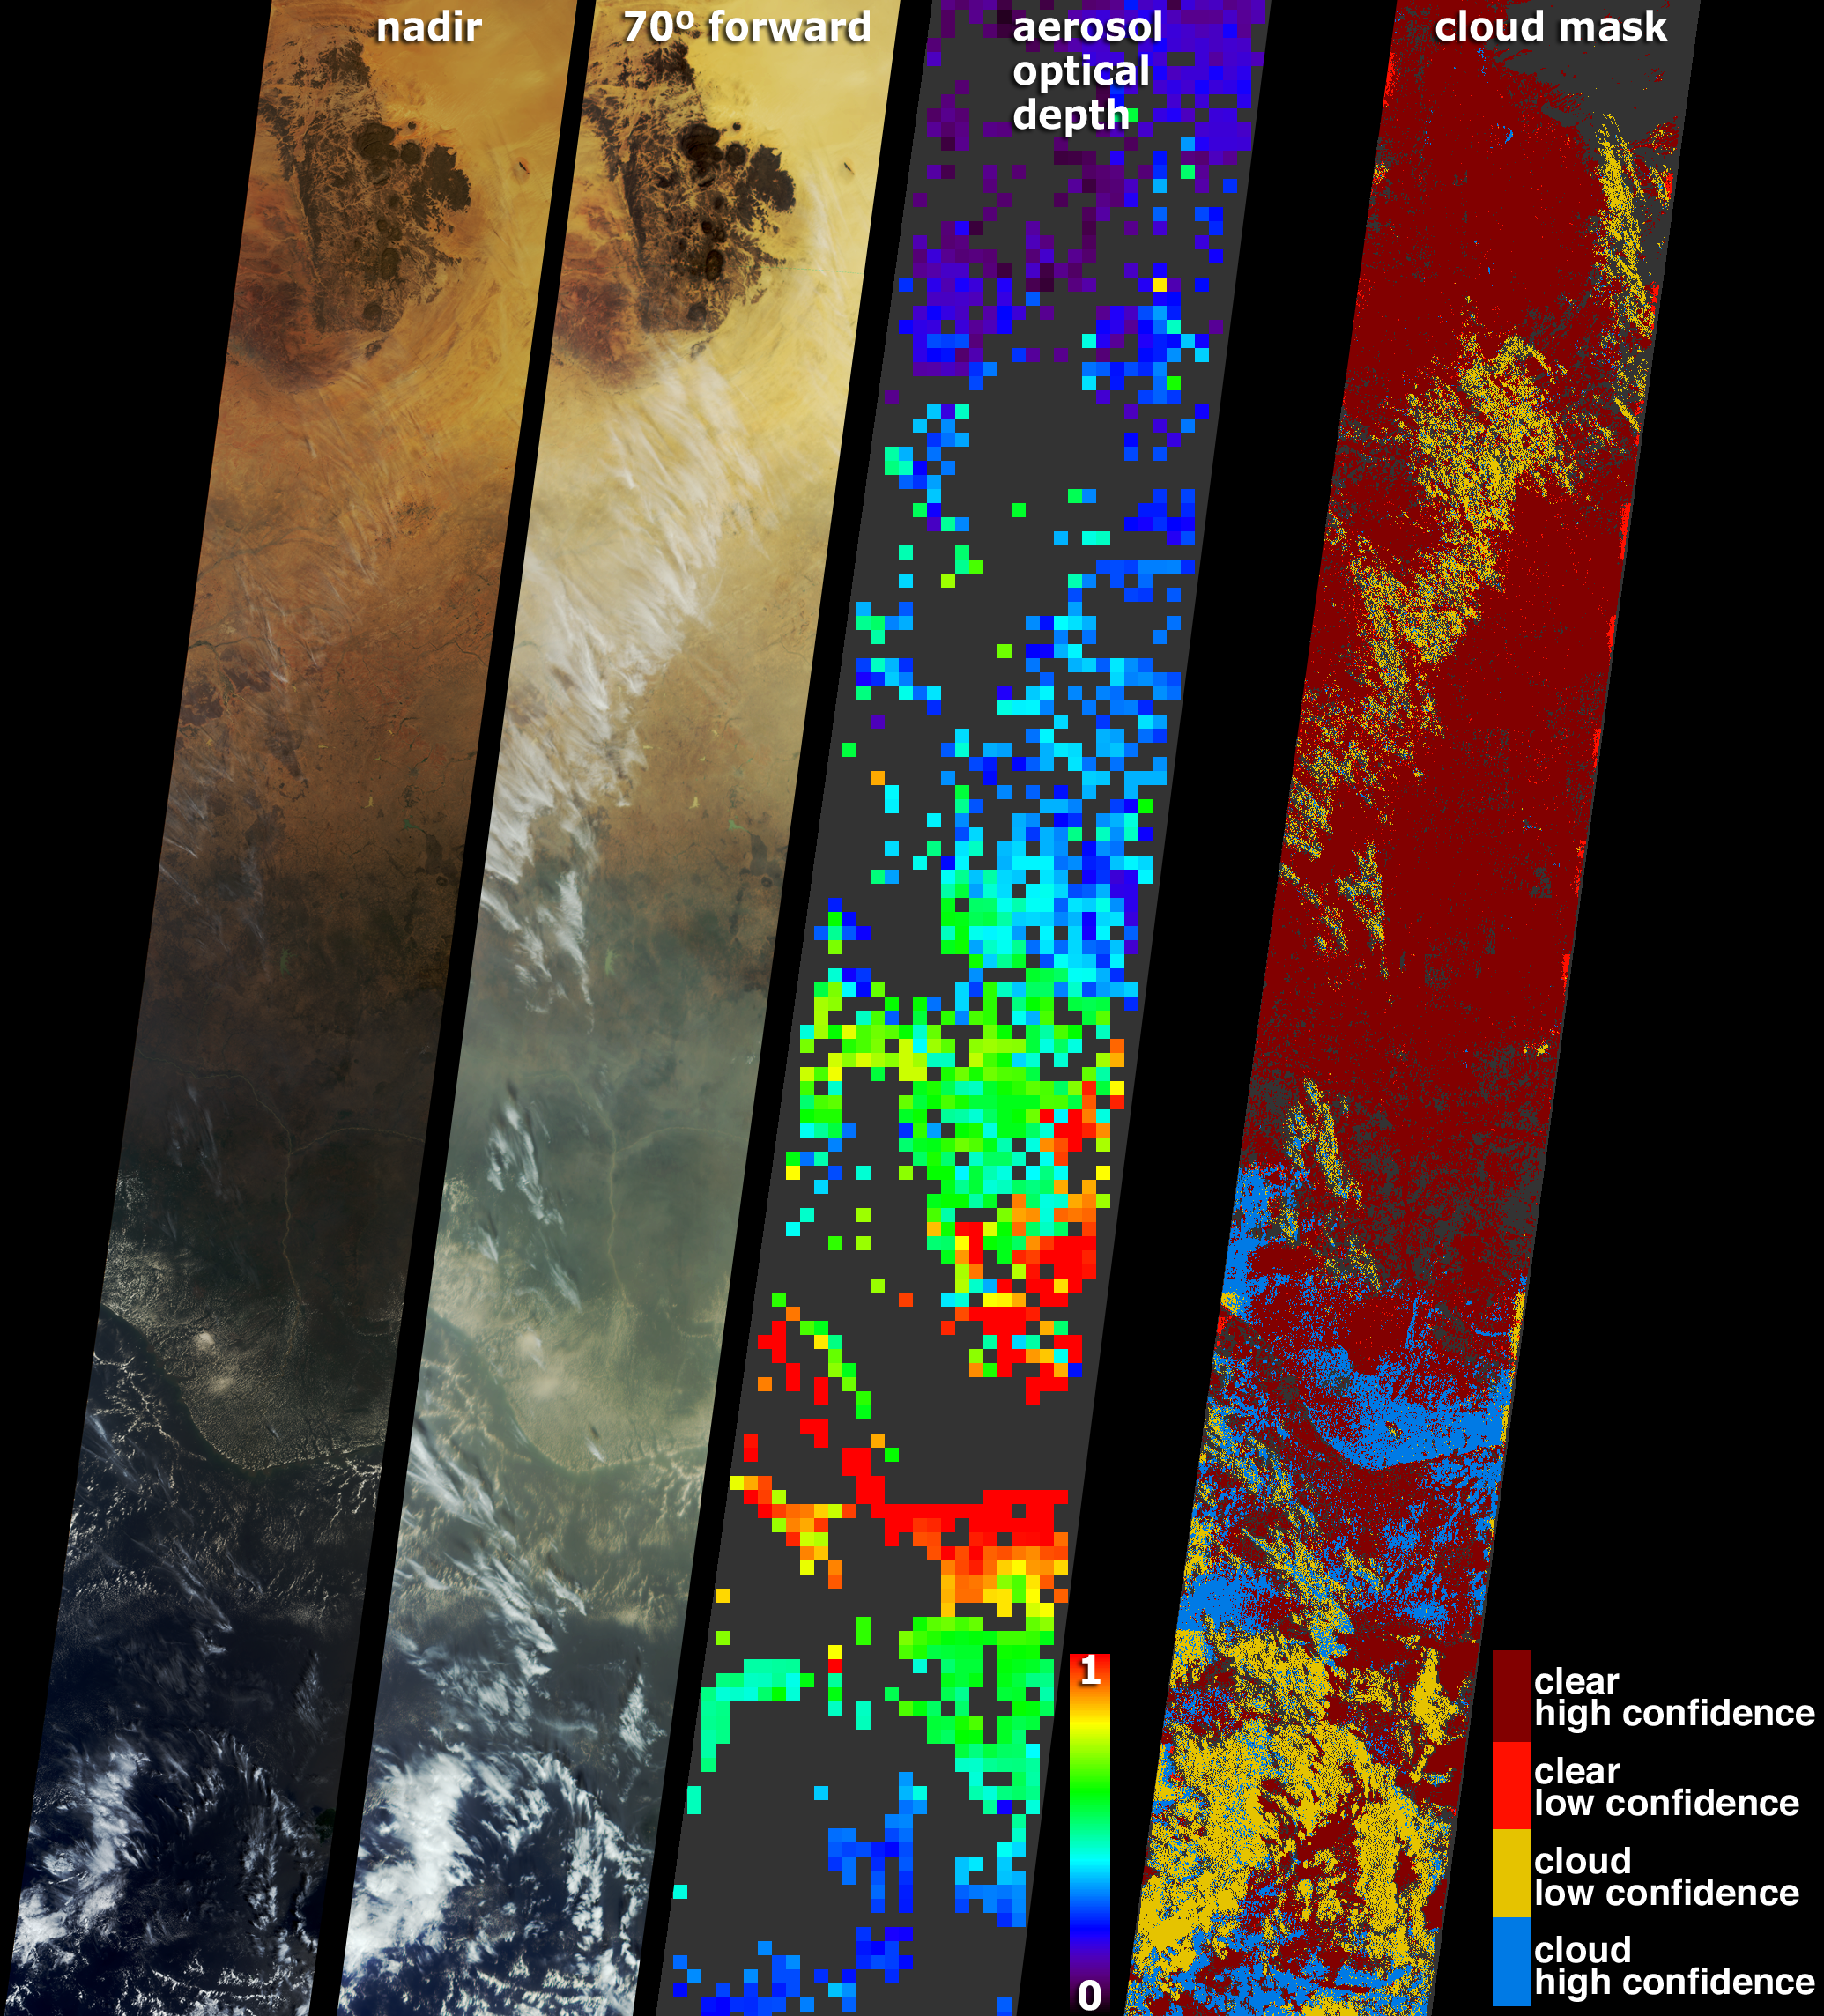

Smoke over Nigeria and the Gulf of Guinea

These images and data products from the Multi-angle Imaging SpectroRadiometer (MISR) document extensive smoke from fires burning throughout Nigeria and north central Africa on January 31, 2003. At left are natural-color views acquired by MISR’s vertical-viewing (nadir) and most oblique forward viewing cameras. The images extend from arid Niger in the north (including the dark-colored Aïr Mountains), through forested Nigeria, and beyond the Niger Delta to the Gulf of Guinea and the open ocean. Smoke present in the lower portion of the images, and a series of thin, high clouds, are more apparent at the oblique view angle. Although numerous small smoke plumes emanate from fires burning within the image area, some of the smoke can also be attributed to fires that were burning across the north central African Sahel and savanna regions at this time and during the previous two weeks.

A map of aerosol optical depth, which is a measure of atmospheric particle abundance, is shown at center-right. MISR utilizes the changes in the atmosphere’s ability to transmit light and the variation in scene brightness at different view angles to retrieve aerosol optical depth and deduce some of the properties of the particles. A thick pall of smoke is present over Nigeria and the Gulf of Guinea, indicated by green, yellow and red pixels over these regions. Clear skies are indicated by the blue and purple pixels over the desert regions and ocean. Places where clouds or other factors precluded an aerosol retrieval are shown in dark gray.

The position of clouds appears to move with view angle relative to the ground due to geometric parallax. MISR utilizes the parallax effect to generate its stereo height fields. The right-hand panel is a stereoscopically derived cloud mask (SDCM), which classifies regions as clear or cloudy based upon their heights above the surface and is one of several cloud masks produced by MISR. The high and low confidence designations are related to how well the stereo height retrieval algorithms were able to determine the absolute height of the clouds. The pall of smoke, unlike the clouds and underlying surface, does not contain an organized spatial texture, and the stereo retrievals classify the smoke-filled regions as clear despite the large abundance of airborne particles.

The Multi-angle Imaging SpectroRadiometer observes the daylit Earth continuouslyand every 9 days views the entire globe between 82 degrees north and 82 degrees south latitude. These data products were generated from a portion of the imagery acquired during Terra orbit 16602. The panels cover an area of about 380 kilometers x 2520 kilometers, and utilize data from blocks 74 to 92 within World Reference System-2 path 189.

Text acknowledgment: Clare Averill (Acro Service Corporation/Jet Propulsion Laboratory).

Credit: NASA/GSFC/LaRC/JPL, MISR Team.